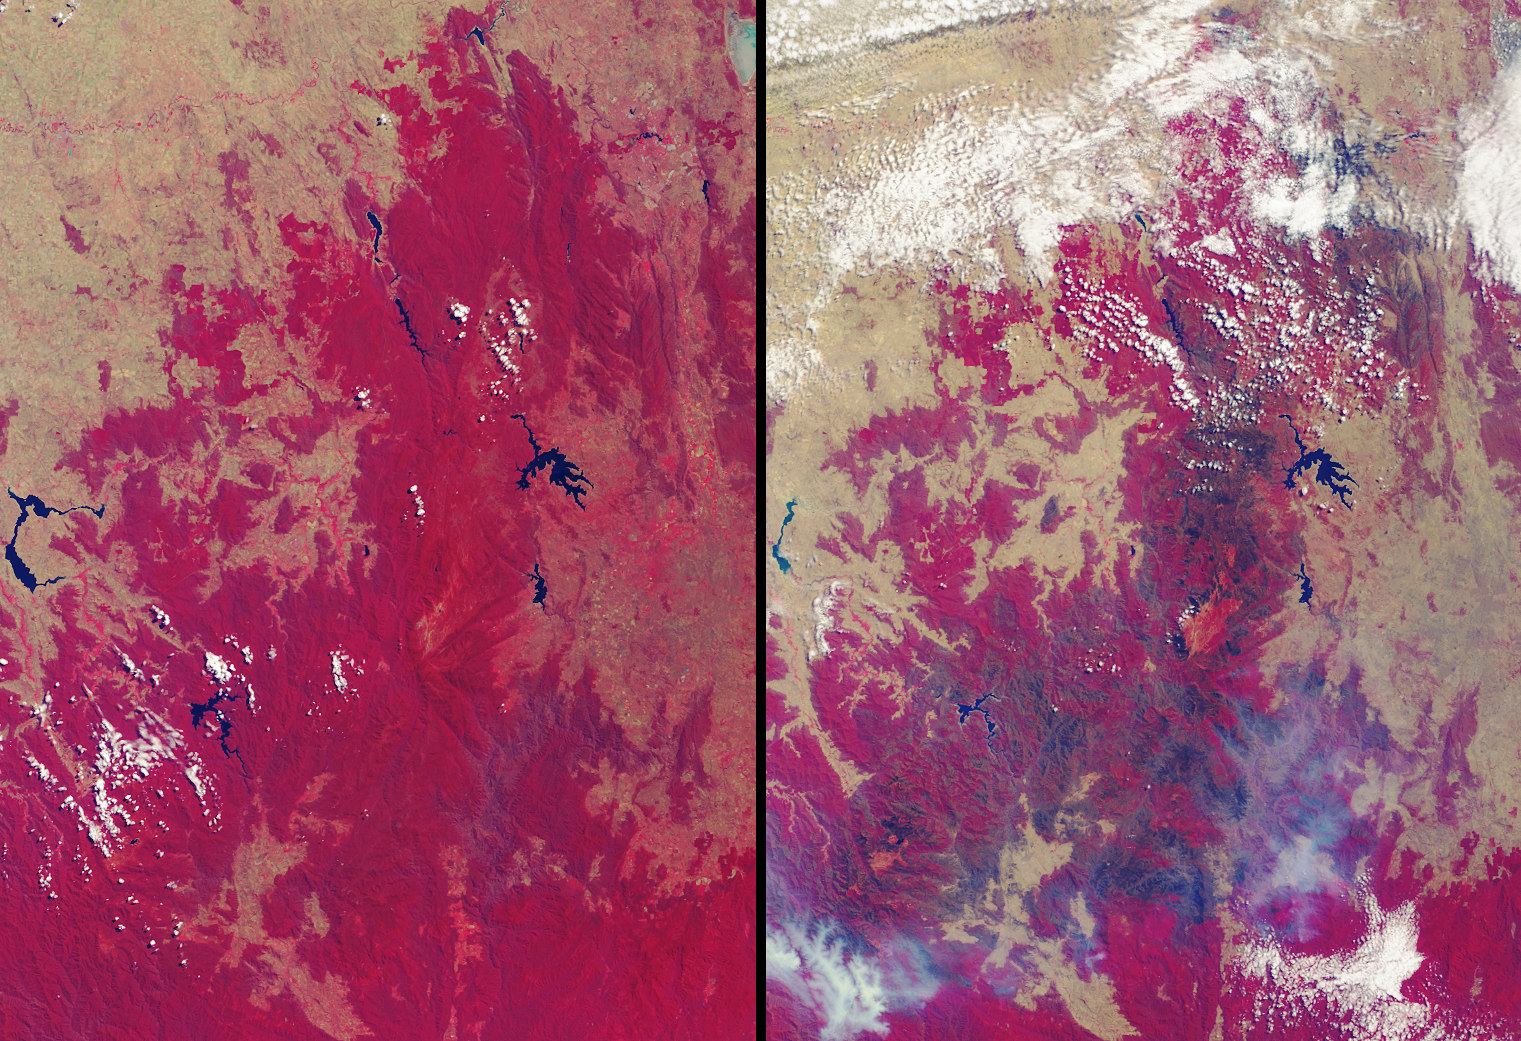

Drought and Burn Scars in Southeastern Australia

More than 2 million acres were consumed by hundreds of fires between December 2002 and February 2003 in southeastern Australia’s national parks, forests, foothills and city suburbs. These images were acquired on February 14, 2002 (left) and February 17, 2003 (right) by the Multi-angle Imaging SpectroRadiometer (MISR) instrument onboard NASA’s Terra satellite. The year 2002 was one of Australia’s hottest and driest on record, and the acreage burnt during the summer 2002-2003 fire season in Victoria, the Australian Capital Territory and southern New South Wales, is the largest since 1938-1939, when more than 3 million acres were scorched.

The extent of the burnt area and the dry conditions as of February 2003 are indicated by these contrasting false-color views. Both image panels display data from the near-infrared, red and blue spectral bands of MISR’s downward-viewing (nadir) camera, as red, green and blue, respectively. This display technique causes healthy vegetation to appear red and burnt areas to show as dark brown. The data displayed from the two dates were processed identically to preserve relative brightness variations. Vegetation changes related to the dry conditions (not related to the brown burn scars) are also indicated in the February 2003 panel, where many previously red areas exhibit instead the pale yellow-brown of the underlying soils and geology. Significant reduction in the surface area of several large and important water bodies are also apparent. The diminished extent of Lake Hume (along the left-hand edge) in the later date provides a good example.

The Multi-angle Imaging SpectroRadiometer observes the daylit Earth continuously and every 9 days views the entire globe between 82 degrees north and 82 degrees south latitude. These data products were generated from a portion of the imagery acquired during Terra orbits 14999 and 16858. The panels cover an area of about 208 kilometers x 286 kilometers, and utilize data from blocks 118 to 121 within World Reference System-2 path 91.

MISR was built and is managed by NASA’s Jet Propulsion Laboratory, Pasadena, CA, for NASA’s Office of Earth Science, Washington, DC. The Terra satellite is managed by NASA’s Goddard Space Flight Center, Greenbelt, MD. JPL is a division of the California Institute of Technology.

Credit: NASA/GSFC/LaRC/JPL, MISR Team